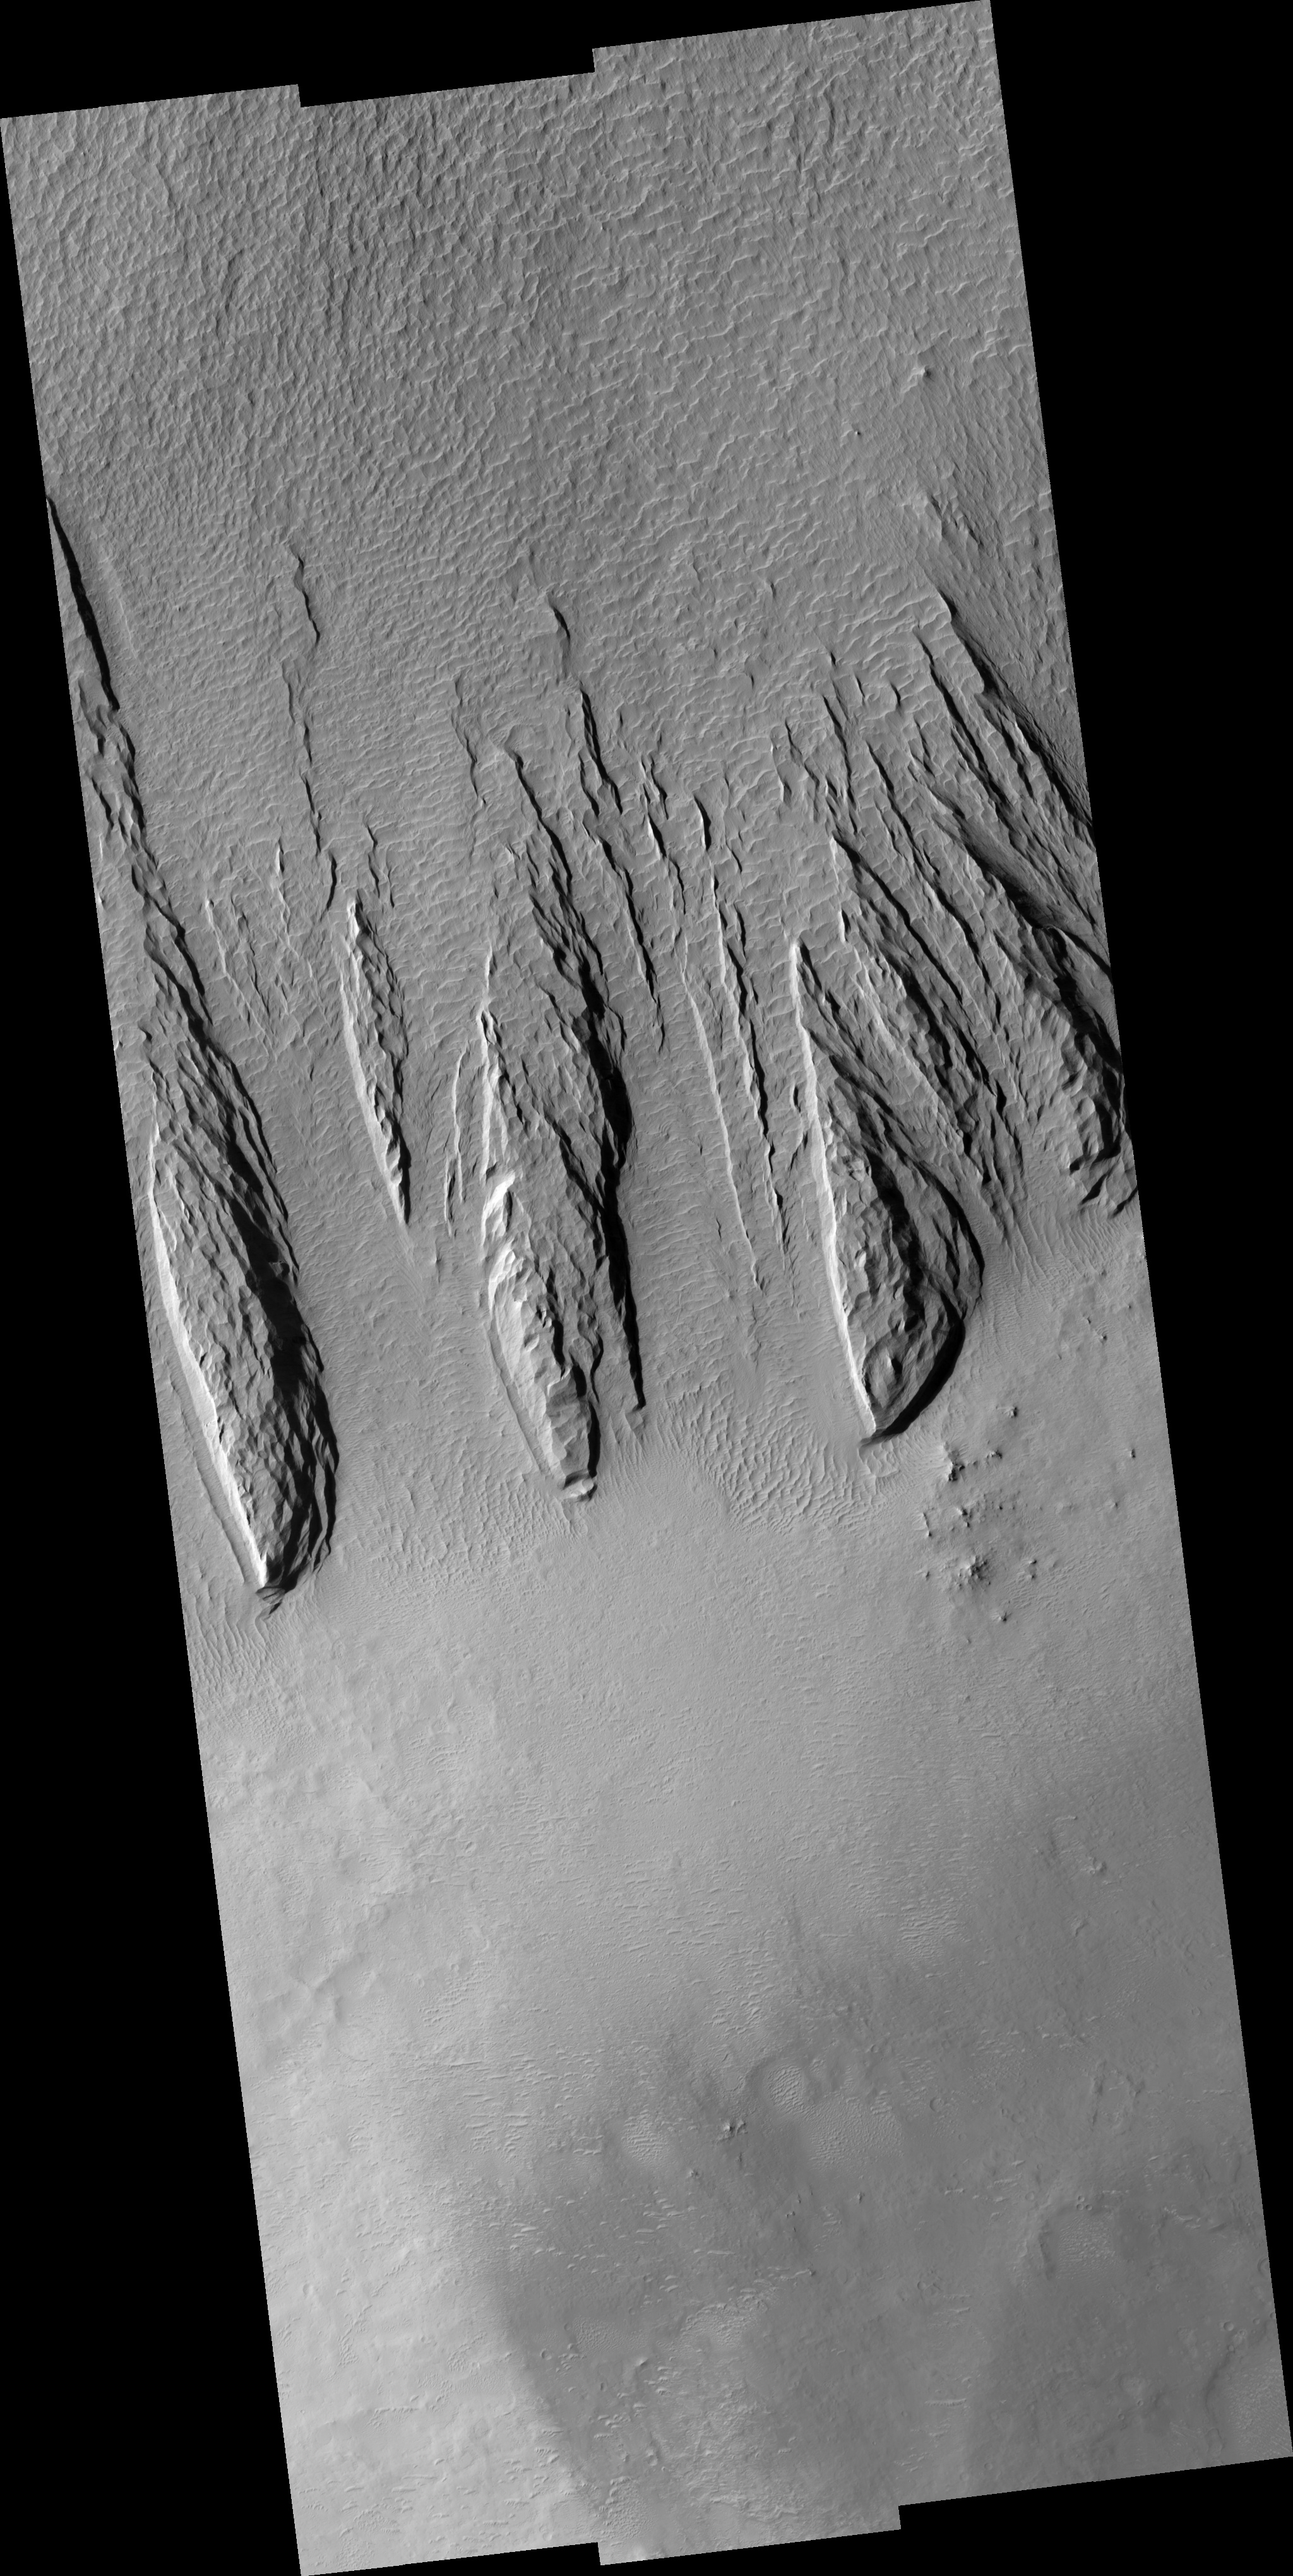

Yardangs within a Large Crater

This HiRISE image (PSP_001545_1885) shows a part of a central mound in an impact crater in Arabia Terra. At low resolution, the mound is relatively smooth and featureless, although elsewhere in the mound a Mars Orbiter Camera (MOC) image shows fine layers.

The mound is broad, filling much of the crater, although it now appears to be eroding. Images like this can be used to explore the nature of the deposit, and provide clues about how it formed. At high resolution the material still appears relatively uniform and featureless, without boulders or obvious fine layers. This indicates a relatively weak, fine-grained material.

The large, elongated features in the image are yardangs. These are characteristic of aeolian (wind) erosion. They form roughly parallel with the direction of the prevailing wind, and the streamlined shape (often compared with the hull of a boat) is created by persistent flow from this direction.

Yardangs on Earth often form from relatively unconsolidated material, supporting the inference made from the appearance of the deposit.

Observation Toolbox
Acquisition date: 11 November 2006
Local Mars time: 3:31 PM
Degrees latitude (centered): 8.3°
Degrees longitude (East): 21.0°
Range to target site: 273.1 km (170.7 miles)
Original image scale range: from 27.3 cm/pixel (with 1 x 1 binning) to 109.3 cm/pixel (with 4 x 4 binning)
Map-projected scale: 25 cm/pixel and north is up
Map-projection: EQUIRECTANGULAR
Emission angle: 0.1°
Phase angle: 51.9°
Solar incidence angle: 52°, with the Sun about 38° above the horizon
Solar longitude: 140.4°, Northern Summer

NASA’s Jet Propulsion Laboratory, a division of the California Institute of Technology in Pasadena, manages the Mars Reconnaissance Orbiter for NASA’s Science Mission Directorate, Washington. Lockheed Martin Space Systems, Denver, is the prime contractor for the project and built the spacecraft. The High Resolution Imaging Science Experiment is operated by the University of Arizona, Tucson, and the instrument was built by Ball Aerospace and Technology Corp., Boulder, Colo.

Credit: NASA/JPL/Univ. of Arizona